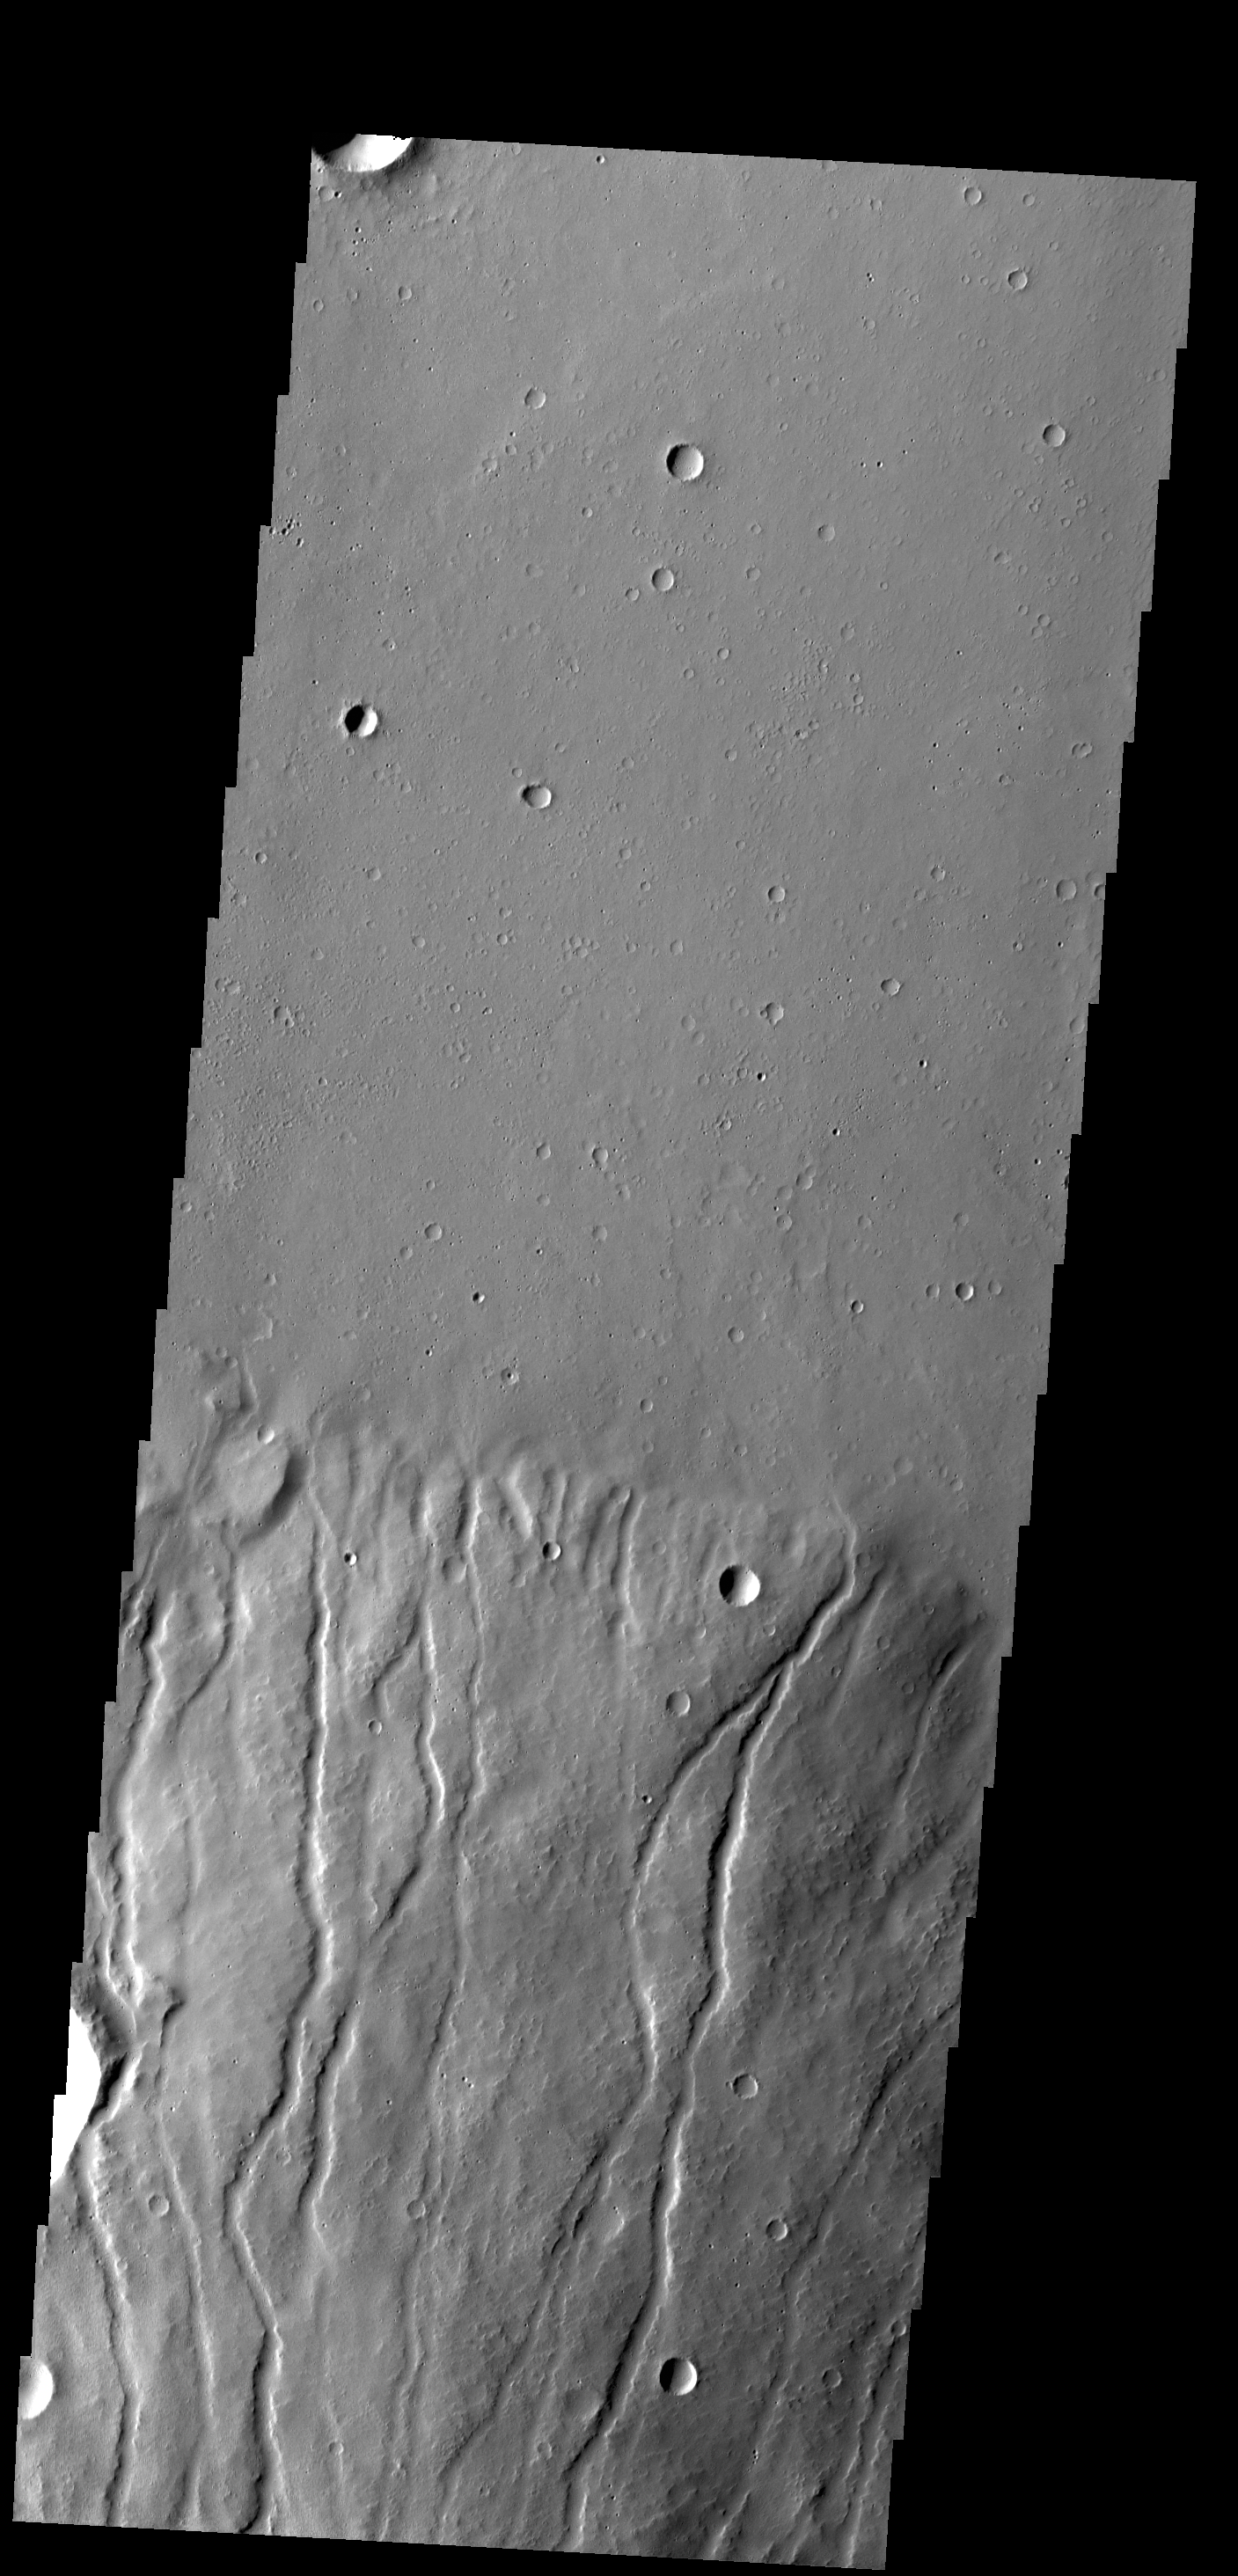

Ceraunius Tholus

Multiple channels dissect the northern flank of Ceraunius Tholus in this VIS image.

Credit: NASA/JPL-Caltech/ASU